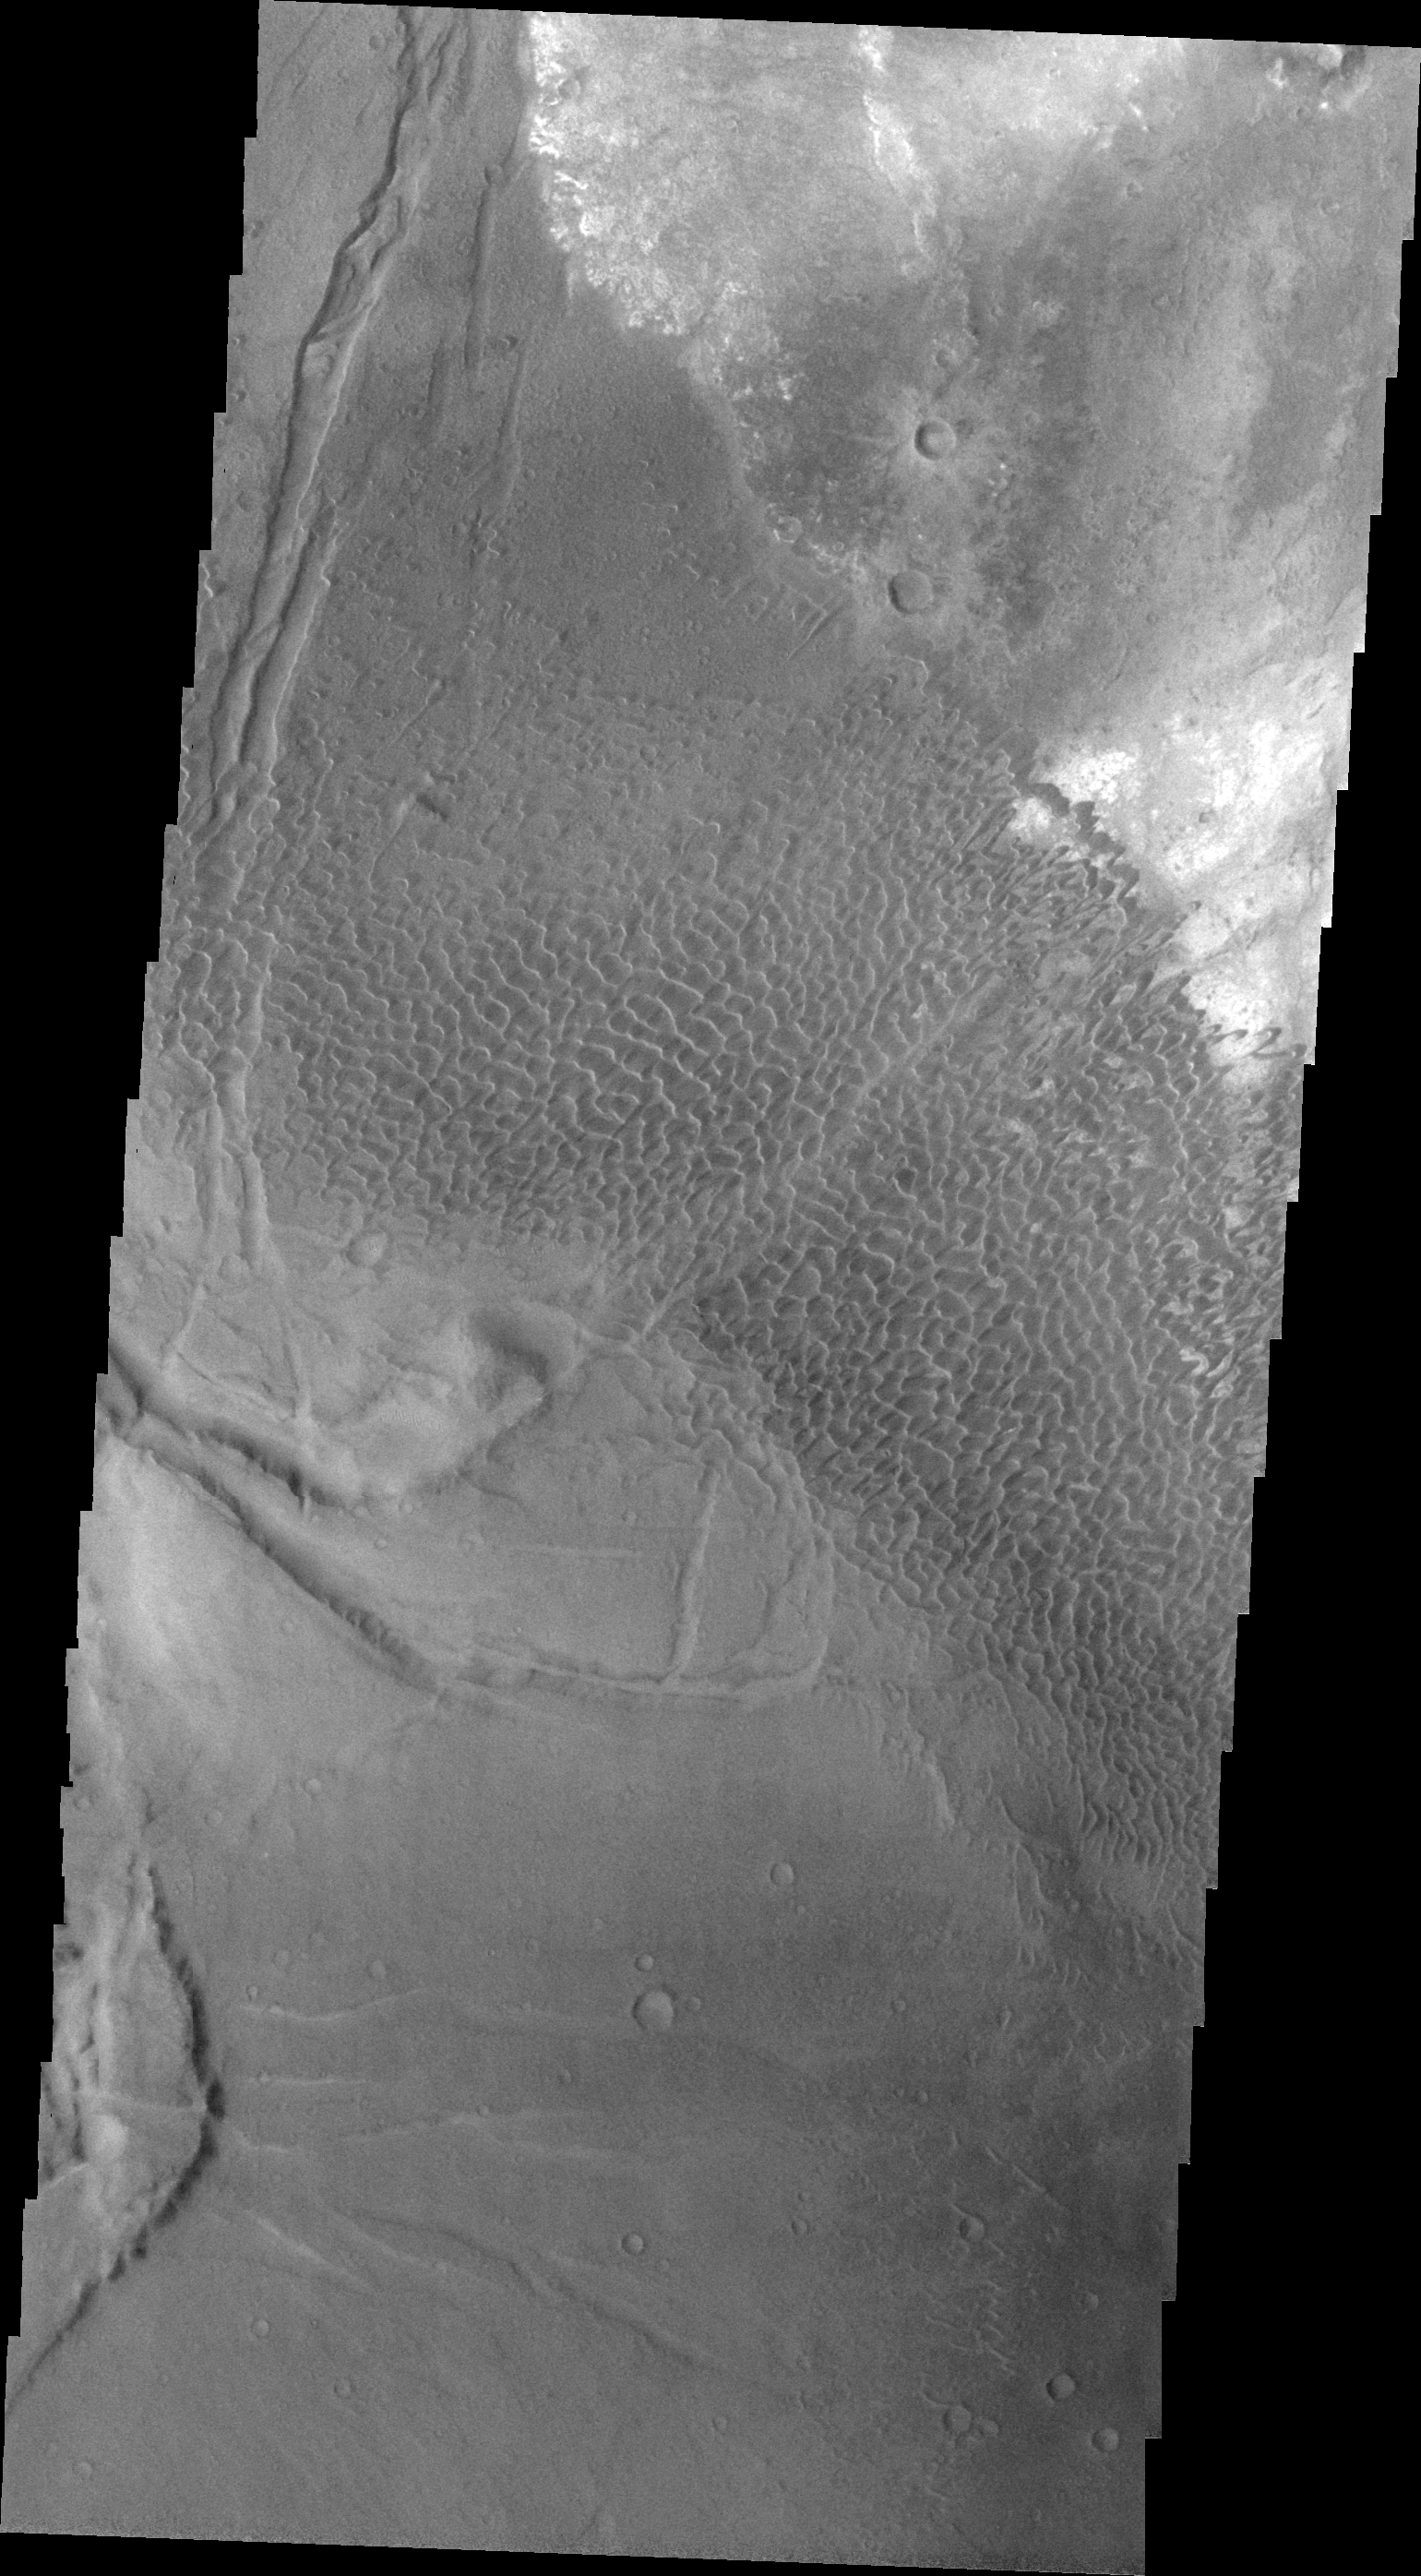

Investigating Mars: Nili and Meroe Paterae

This image shows part of the Nili Patera dune field. High resolution imaging by other spacecraft has revealed that the dunes in this region are moving. Winds are blowing the dunes across a rough surface of regional volcanic lava flows. The paterae are calderas on the volcanic complex called Syrtis Major Planum. Dunes are found in both Nili and Meroe Paterae and in the region between the two calderas.

The Odyssey spacecraft has spent over 15 years in orbit around Mars, circling the planet more than 69000 times. It holds the record for longest working spacecraft at Mars. THEMIS, the IR/VIS camera system, has collected data for the entire mission and provides images covering all seasons and lighting conditions. Over the years many features of interest have received repeated imaging, building up a suite of images covering the entire feature. From the deepest chasma to the tallest volcano, individual dunes inside craters and dune fields that encircle the north pole, channels carved by water and lava, and a variety of other feature, THEMIS has imaged them all. For the next several months the image of the day will focus on the Tharsis volcanoes, the various chasmata of Valles Marineris, and the major dunes fields. We hope you enjoy these images!

Credit: NASA/JPL-Caltech/ASU